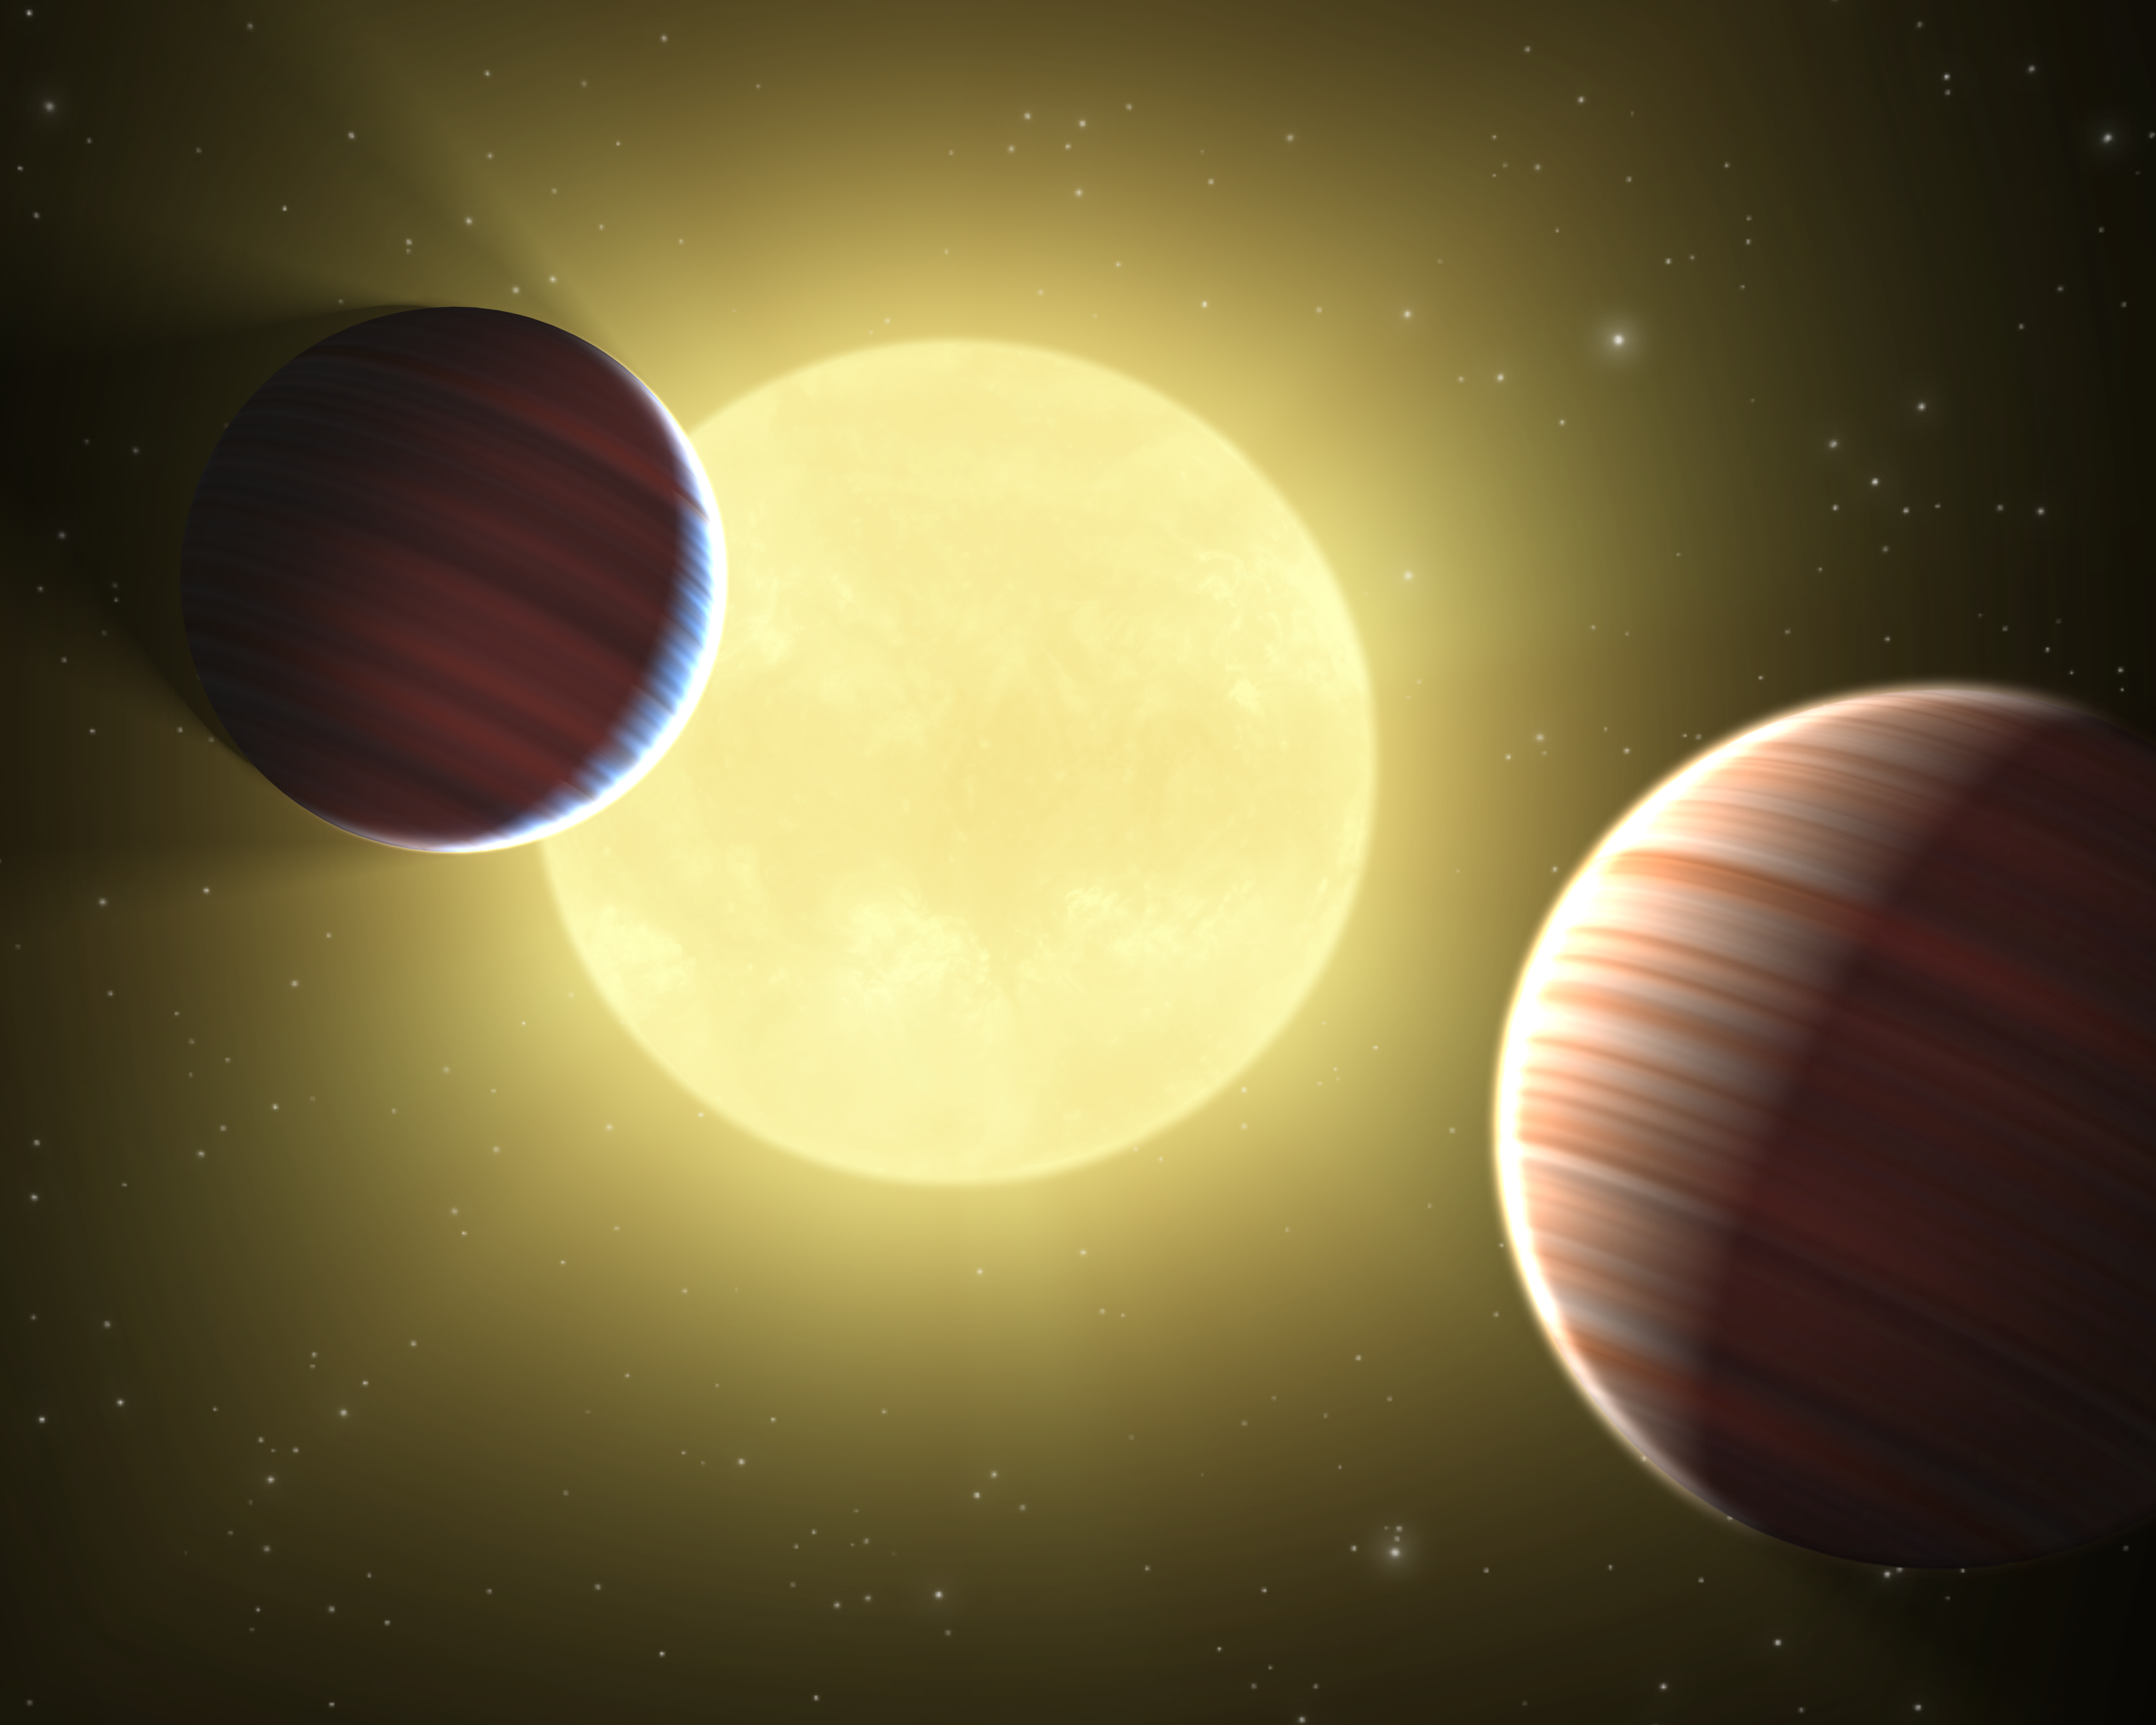

Worlds on the Edge (Artist’s Concept)

This artist’s concept illustrates the two Saturn-sized planets discovered by NASA’s Kepler mission. The star system is oriented edge-on, as seen by Kepler, such that both planets cross in front, or transit, their star, named Kepler-9. This is the first star system found to have multiple transiting planets.

Credit: NASA/Ames/JPL-Caltech